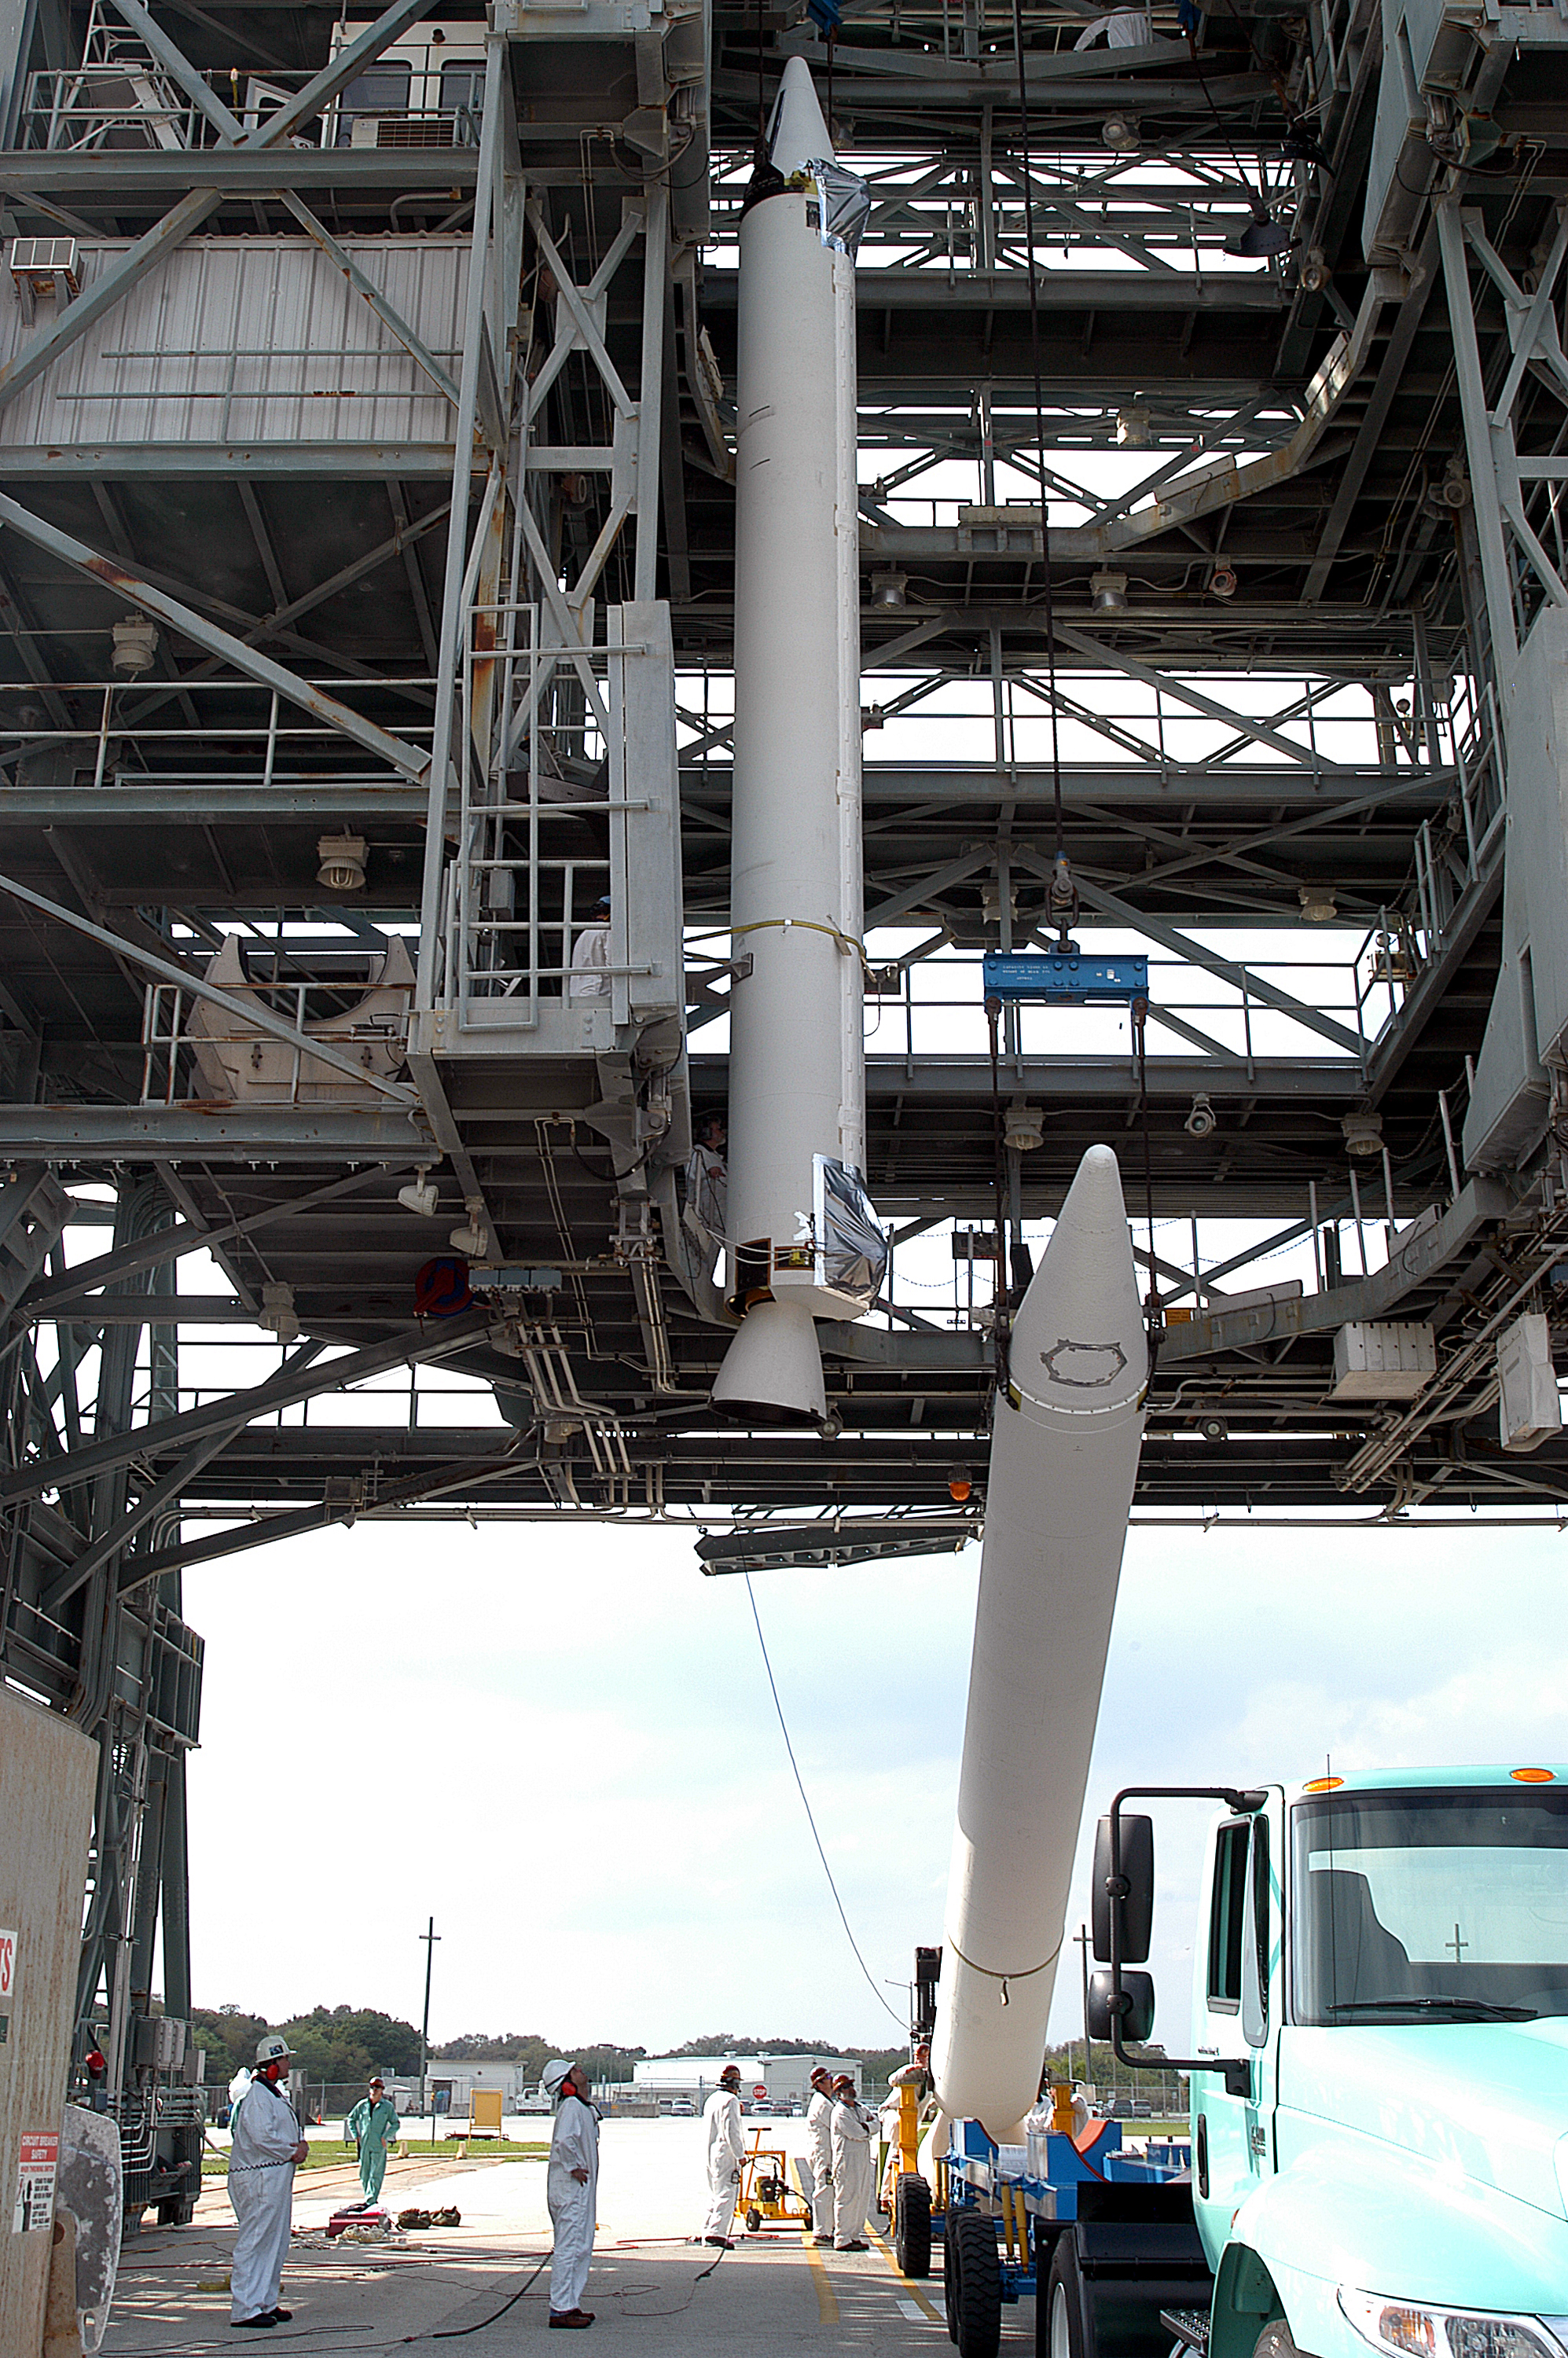

The Rocket that Didn't Launch Spitzer

A Delta II rocket, initially intended to launch the Spitzer Space Telescope on April 18, 2003. However, due to additional engineering tests that were needed on the rocket, the launch was delayed and the rocket was instead used to launch a Mars mission. Spitzer launched on a different rocket on August 25, 2003.

Credit: NASA/KSC